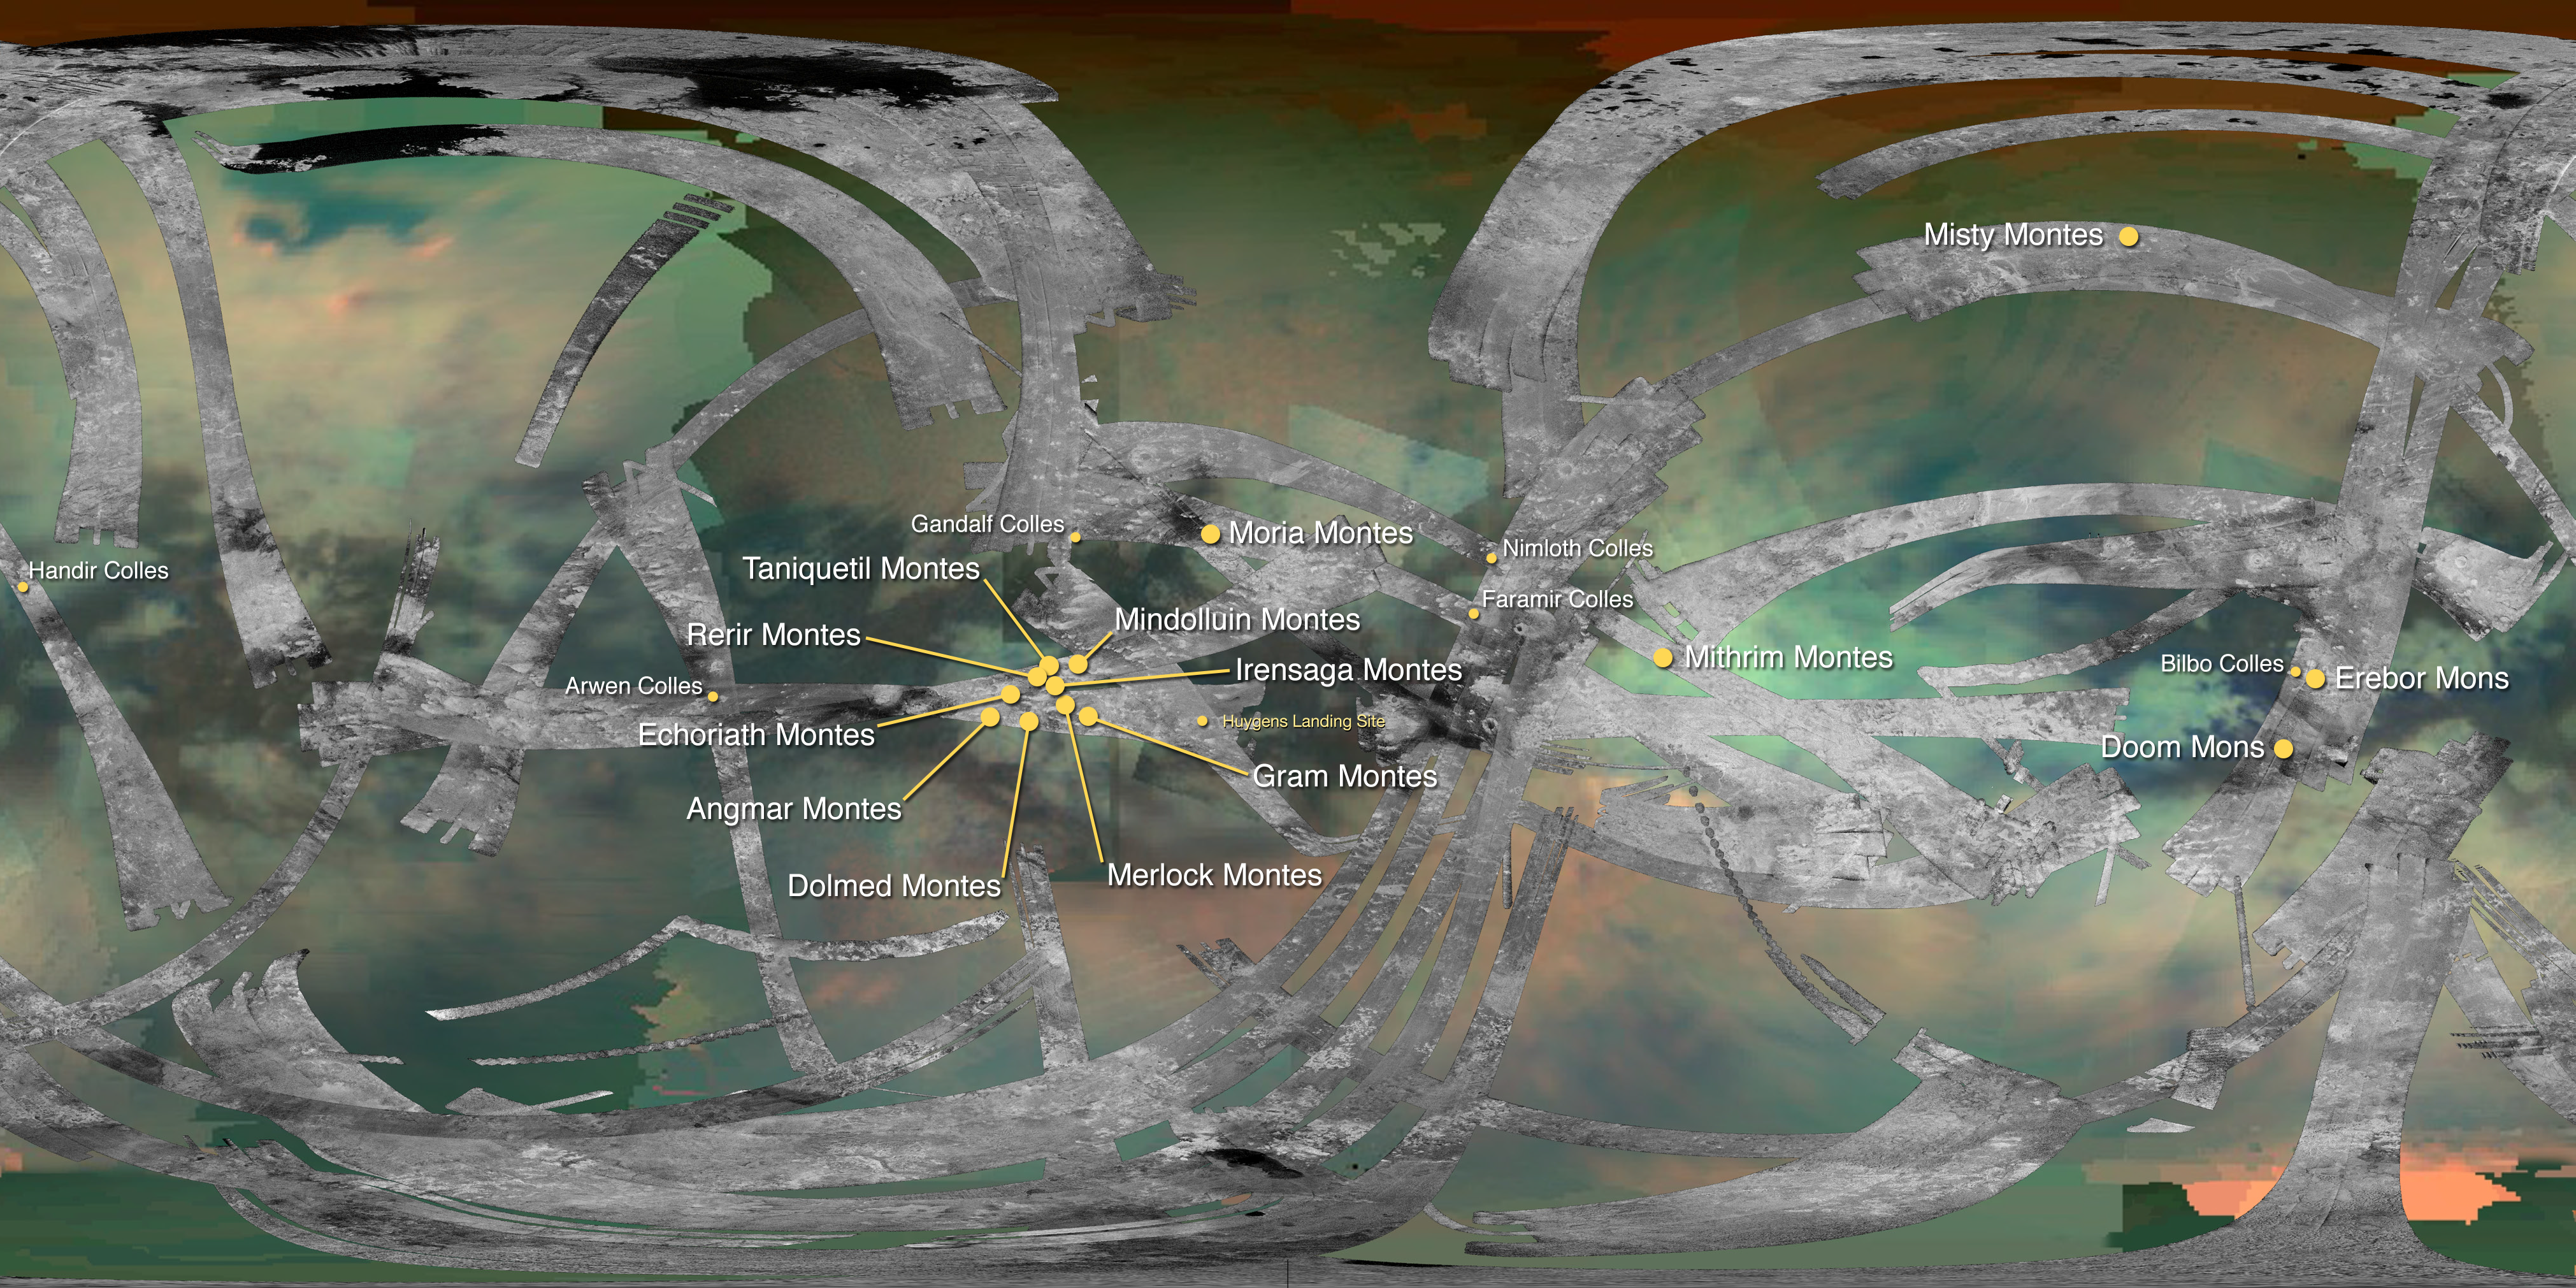

Mountains of Titan Map – 2016 Update

This map of Saturn’s moon Titan identifies the locations of mountains that have been named by the International Astronomical Union. The map is an update to a previous version published in 2012 (see PIA16598), and includes an additional mountain area (Moria Montes), along with several “colles” which are collections of hills.

By convention, mountains on Titan are named for mountains from Middle-earth, the fictional setting in fantasy novels by J.R.R. Tolkien. Unfortunately for “Lord of the Rings” fans, Titan’s highest peak is not Doom Mons (see PIA20023). Colles are named for characters from the same works by Tolkien.

The map uses data collected by both the visual and infrared mapping spectrometer (VIMS) and radar instruments on NASA’s Cassini spacecraft.

The Cassini-Huygens mission is a cooperative project of NASA, ESA (European Space Agency) and the Italian Space Agency. JPL manages the mission for NASA’s Science Mission Directorate, Washington, D.C. The Cassini orbiter was designed, developed and assembled at JPL. The radar instrument was built by JPL and the Italian Space Agency, working with team members from the United States and several European countries. The visual and infrared mapping spectrometer team is based at the University of Arizona, Tucson.

Credit: NASA/JPL-Caltech/University of Arizona/USGS